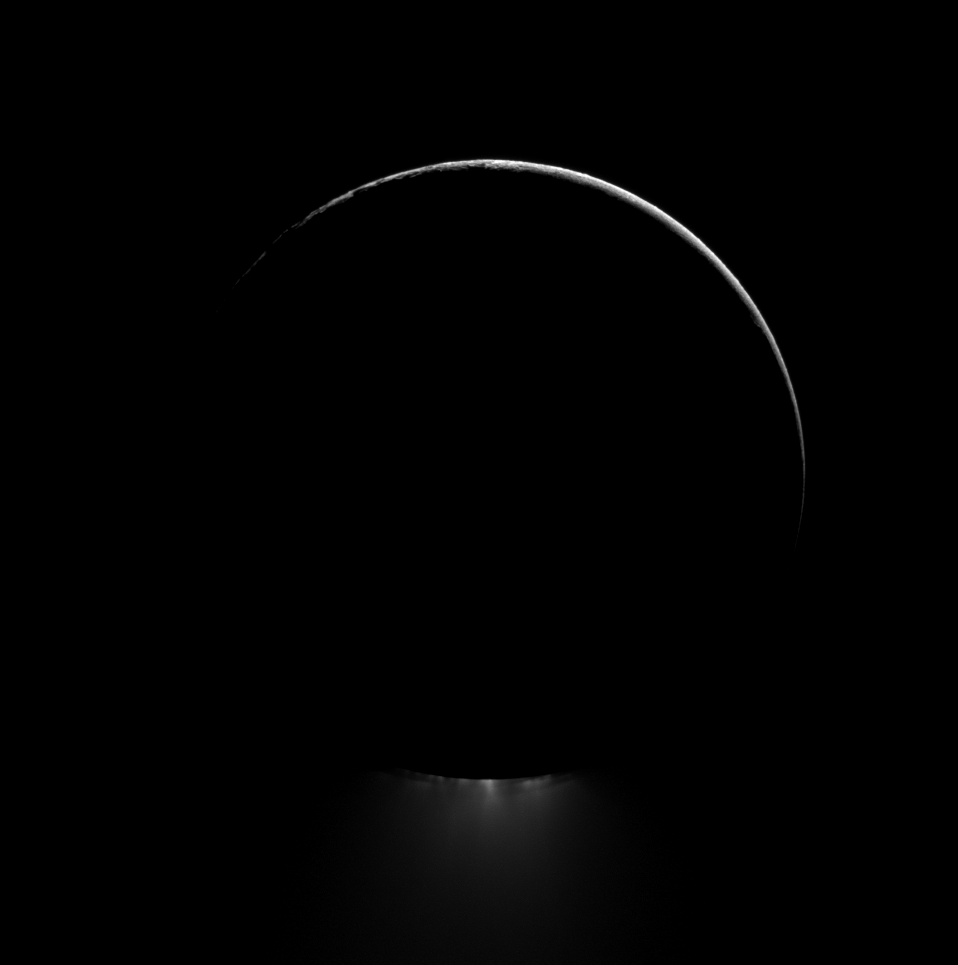

Dark Moon, Dramatic Plume

Below a darkened Enceladus, a plume of water ice is backlit in this view of one of Saturn’s most dramatic moons.

See PIA11688 and PIA08386 to learn more about the jets of water ice emanating from the south polar region of Enceladus. Lit terrain seen here is on the leading hemisphere of Enceladus (313 miles, or 504 kilometers across). North is up.

The image was taken in visible light with the Cassini spacecraft narrow-angle camera on Feb. 20, 2012. The view was acquired at a distance of approximately 83,000 miles (134,000 kilometers) from Enceladus and at a Sun-Enceladus-spacecraft, or phase, angle of 165 degrees. Image scale is 2,628 feet (801 meters) per pixel.

The Cassini-Huygens mission is a cooperative project of NASA, the European Space Agency and the Italian Space Agency. The Jet Propulsion Laboratory, a division of the California Institute of Technology in Pasadena, manages the mission for NASA’s Science Mission Directorate, Washington, D.C. The Cassini orbiter and its two onboard cameras were designed, developed and assembled at JPL. The imaging operations center is based at the Space Science Institute in Boulder, Colo.

Credit: NASA/JPL-Caltech/Space Science Institute